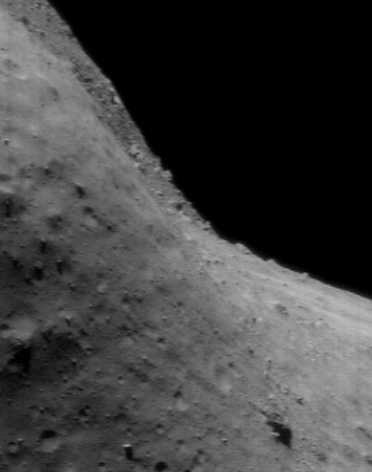

Vertigo

NEAR Shoemaker’s images of Eros’ horizon have provided us with breathtaking views of how different the skyline can be on another world. This picture, taken July 22, 2000, from an orbital altitude of 43 kilometers (27 miles), is a rare treat because it captures important information about Eros while playing with the viewer’s senses. Here one of the asteroid’s boulder fields decorates the skyline, but the orientation of the camera at the time the image was taken gives the illusion that the relatively gentle topography of the area really lies on a steep cliff. The whole scene is about 1.3 kilometers (0.8 miles) across.

Built and managed by The Johns Hopkins University Applied Physics Laboratory, Laurel, Maryland, NEAR was the first spacecraft launched in NASA’s Discovery Program of low-cost, small-scale planetary missions. See the NEAR web page at http://near.jhuapl.edu/ for more details.

Credit: NASA/JPL/JHUAPL